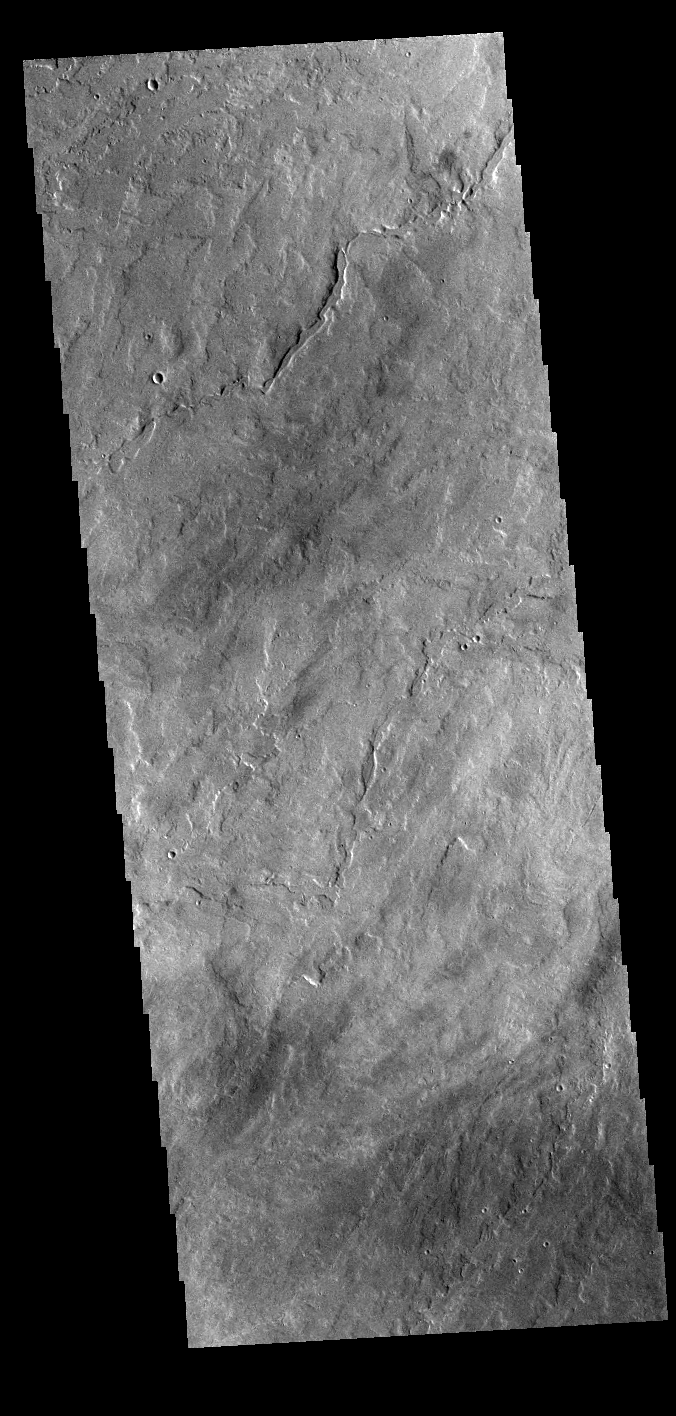

Tharsis Volcanics

Today’s VIS image shows lava flows near the flank of Pavonis Mons. Pavonis Mons is one of the three large aligned Tharsis region volcanoes.

Credit: NASA/JPL-Caltech/ASU